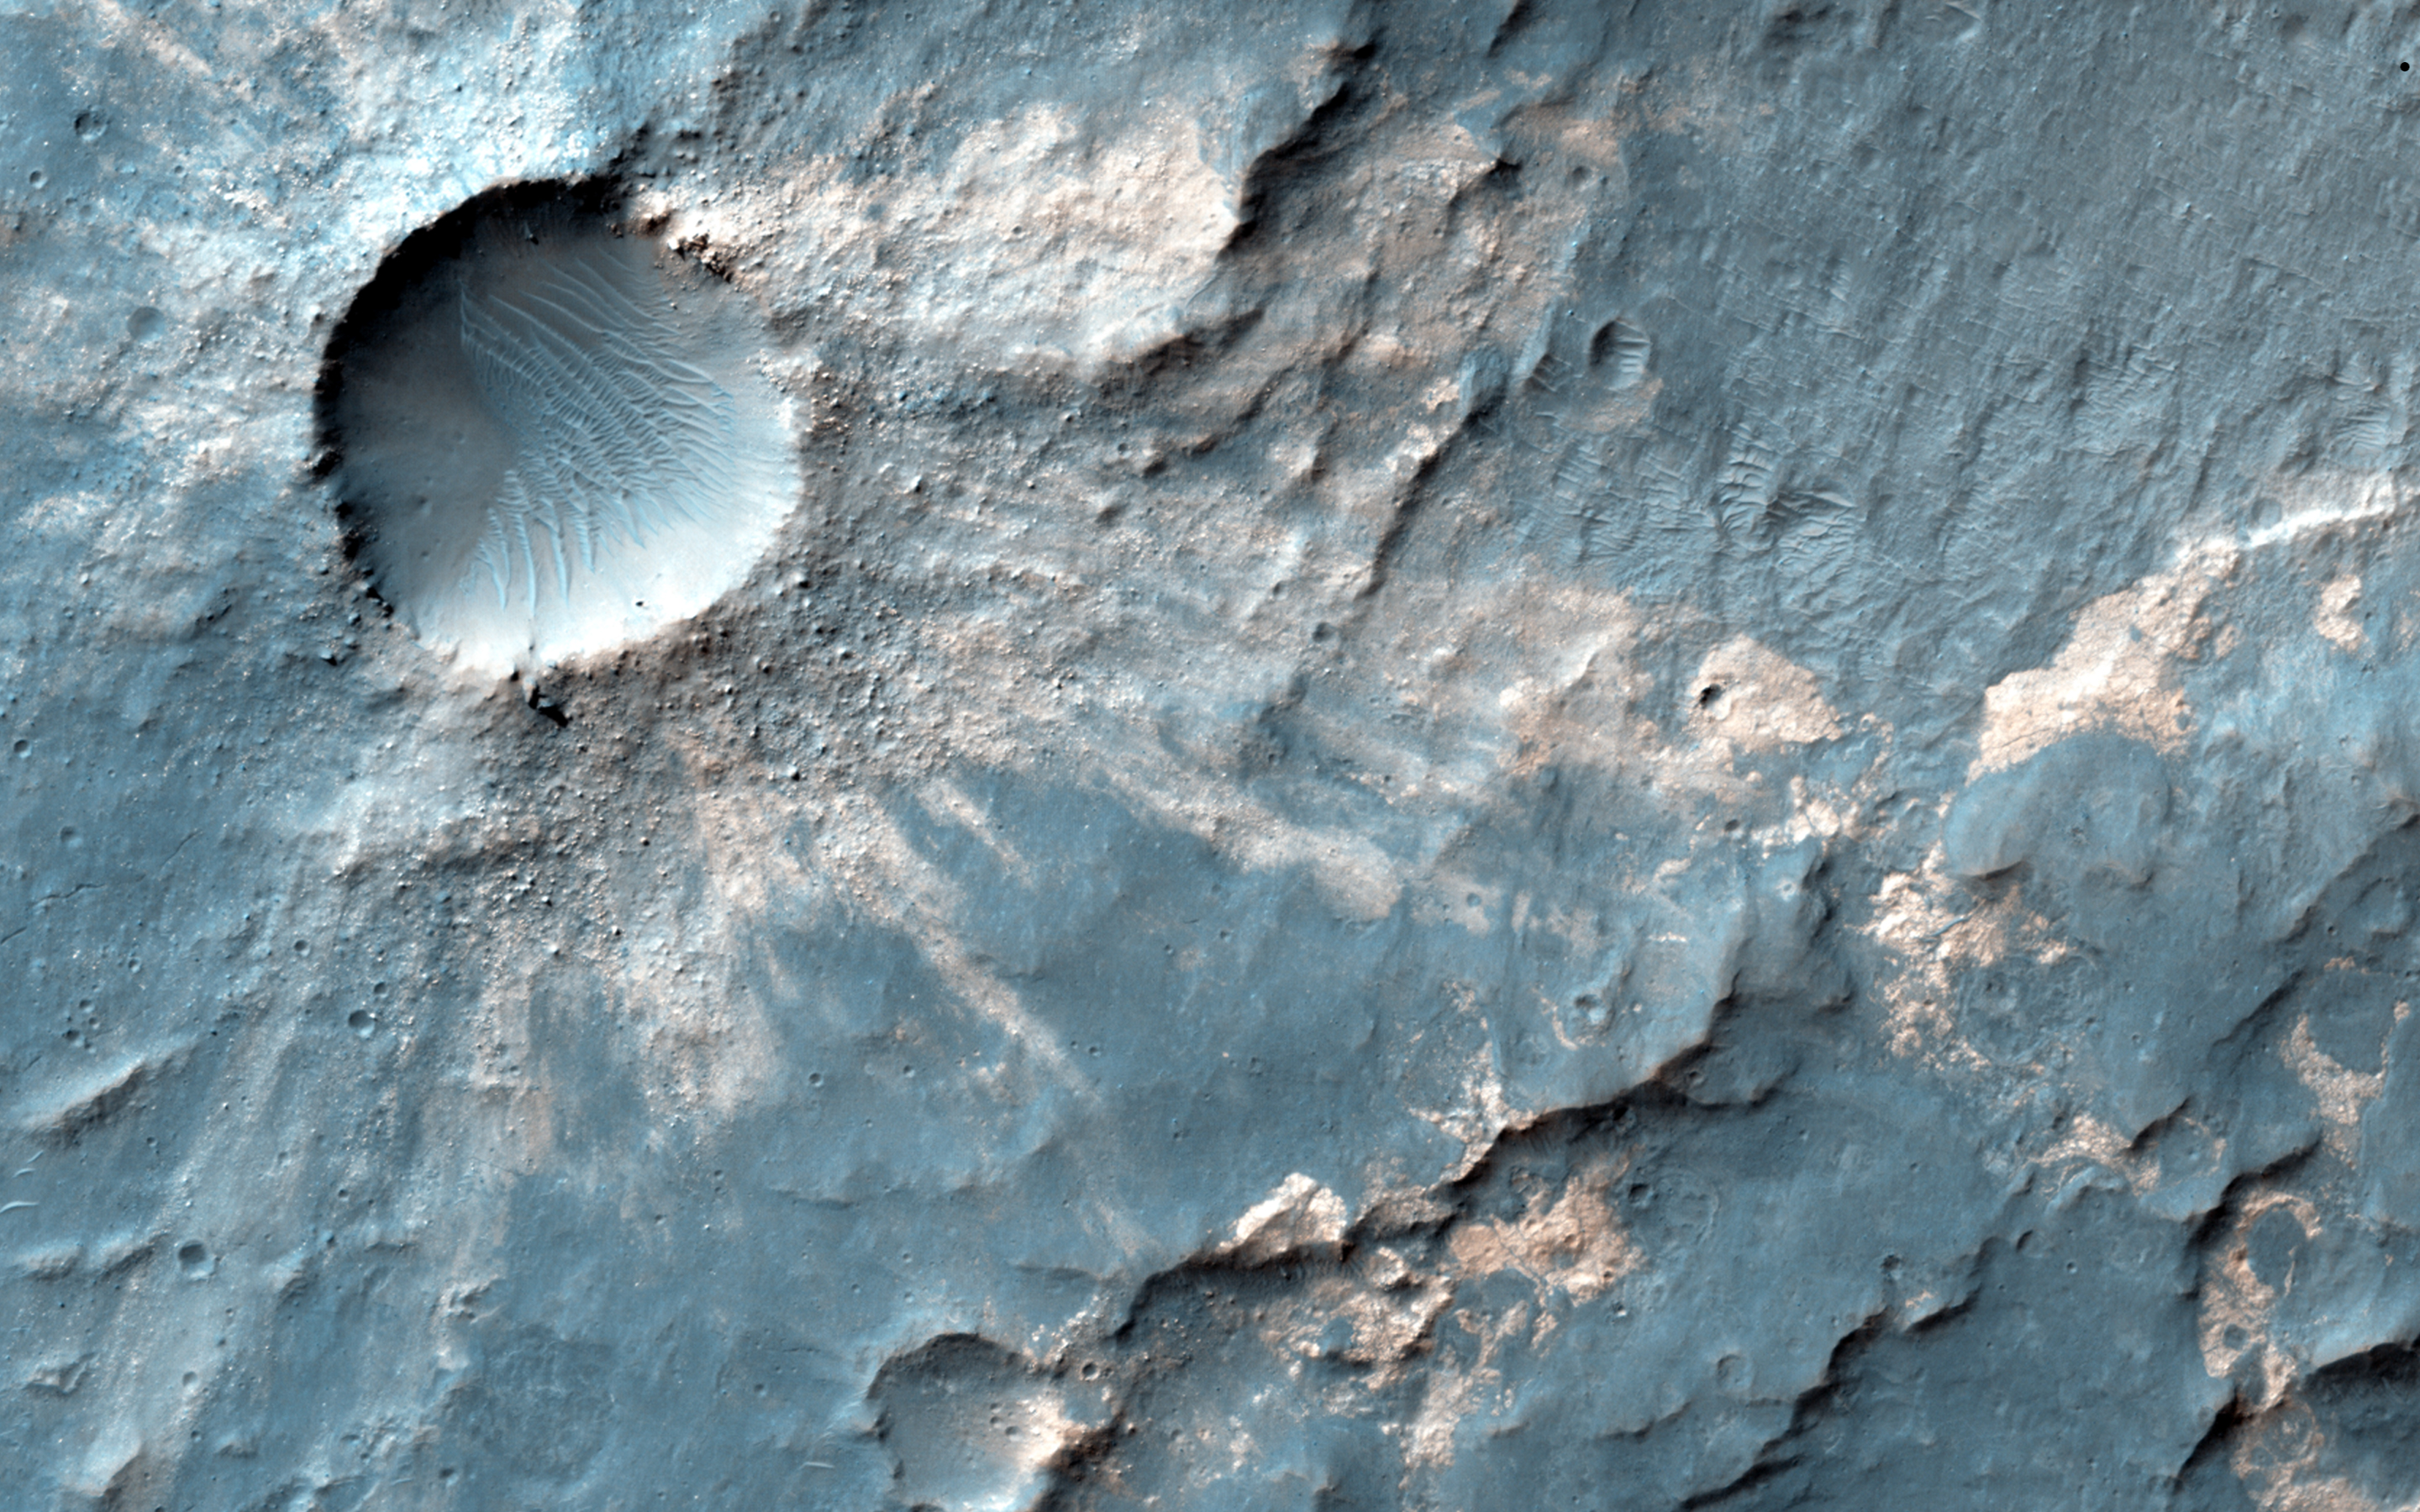

Craters within Craters

Sandwiched between a crater nearly 4 kilometer across and a much larger and older crater over 15-kilometers in diameter is this small impact crater with light-toned material exposed in its ejecta.

Because the material is still brighter than the surrounding surface, darker dust settling out of the atmosphere has not had time to cover it up, so the crater is fairly recent. Of course, “recent” could mean on the order of thousands of years or older. This small crater is also fairly shallow and smooth in its interior.

This light toned rock deposit is also visible along neighboring scarps and even in the rock strata exposed along the rim of the larger 15-kilometer crater, indicating that the formation of this rocky strata predates all of these craters. The brightness and color of these deposits are the result of different minerals within the rock relative to the nearby darker rocks and soils, and perhaps indicate extensive chemical interaction between water and the native rocks.

HiRISE is one of six instruments on NASA’s Mars Reconnaissance Orbiter. The University of Arizona, Tucson, operates the orbiter’s HiRISE camera, which was built by Ball Aerospace & Technologies Corp., Boulder, Colo. NASA’s Jet Propulsion Laboratory, a division of the California Institute of Technology in Pasadena, manages the Mars Reconnaissance Orbiter Project for the NASA Science Mission Directorate, Washington.

Credit: NASA/JPL-Caltech/Univ. of Arizona